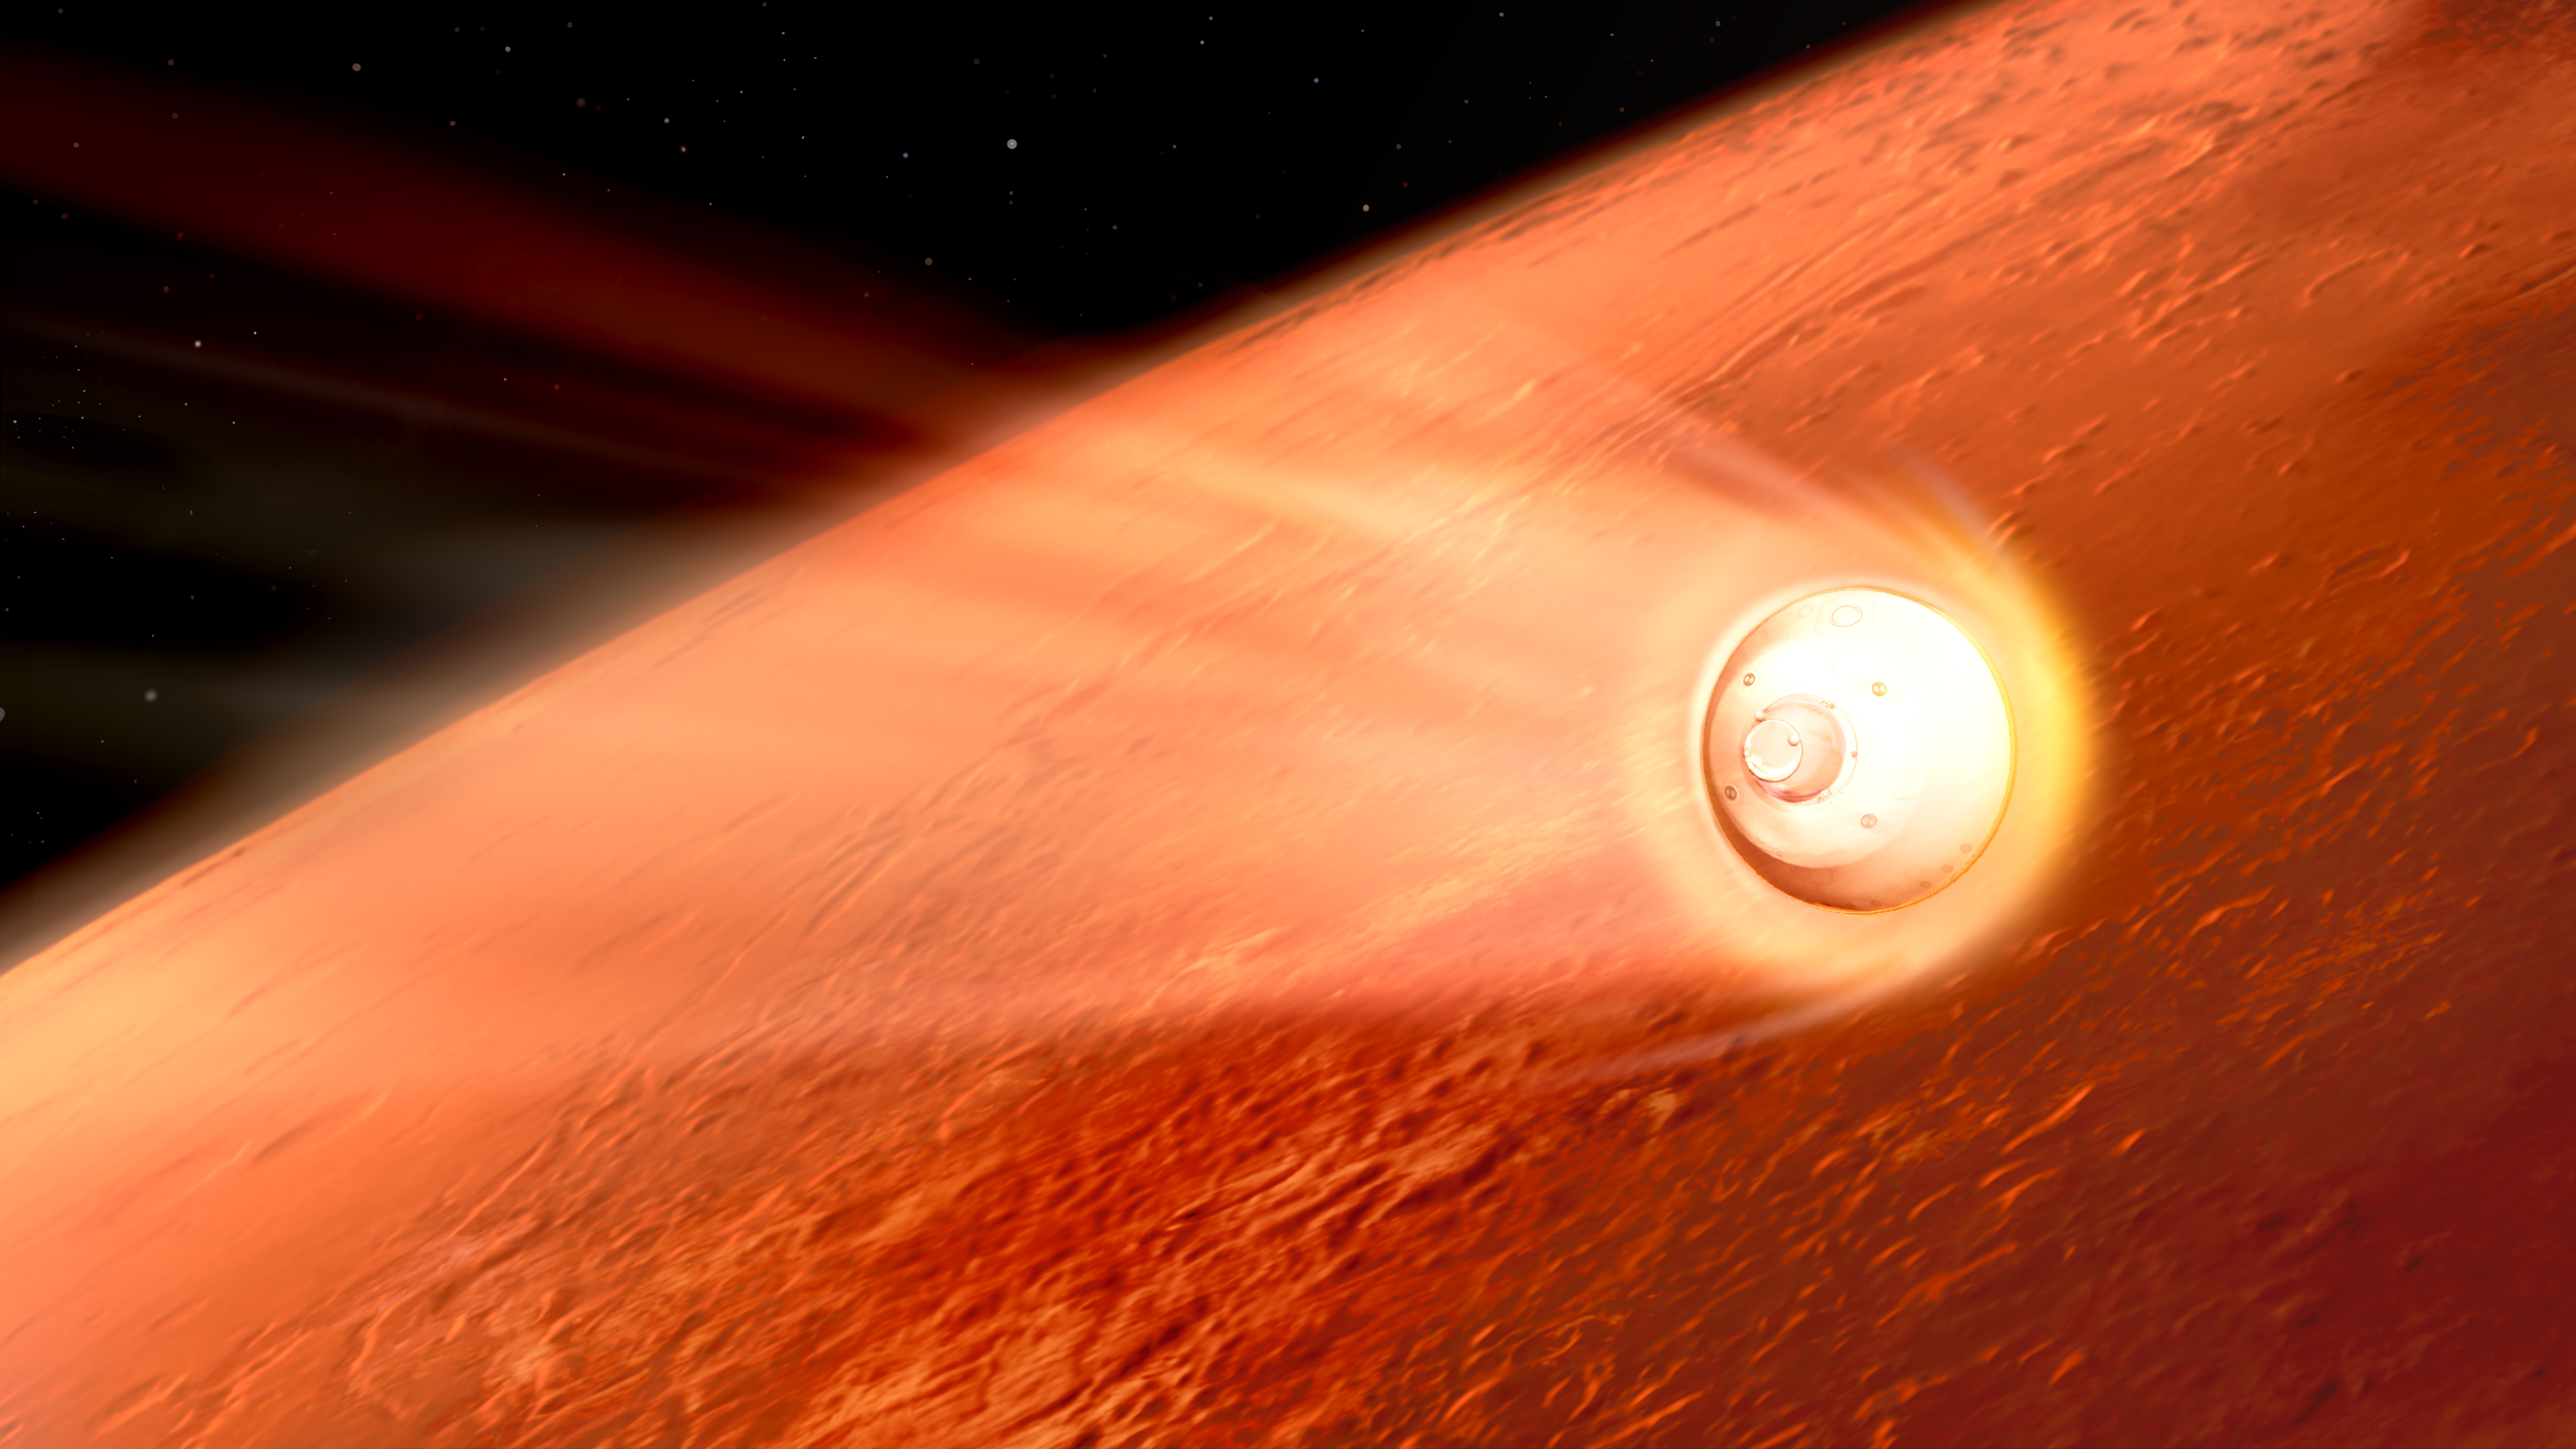

Perseverance Rover Decelerates in the Martian Atmosphere (Illustration)

In this illustration of its descent to Mars, the spacecraft containing NASA’s Perseverance rover slows down using the drag generated by its motion in the Martian atmosphere. Hundreds of critical events must execute perfectly and exactly on time for the rover to land on Mars safely on Feb. 18, 2021.

Entry, Descent, and Landing, or “EDL,” begins when the spacecraft reaches the top of the Martian atmosphere, traveling nearly 12,500 mph (20,000 kph).

The cruise stage separates about 10 minutes before entering into the atmosphere, leaving the aeroshell, which encloses the rover and descent stage, to make the trip to the surface. The vehicle fires small thrusters on the backshell to reorient itself and make sure the heat shield is facing forward as it plunges into the atmosphere. As it descends through the atmosphere, the spacecraft fires these thrusters on its backshell to guide itself. The spacecraft uses the Martian atmosphere to brake, causing it to heat up dramatically. Peak heating occurs about 80 seconds after atmospheric entry, when the temperature at the external surface of the heat shield reaches about 2,370 degrees Fahrenheit (about 1,300 degrees Celsius). The rover is safe in the aeroshell, and reaches only about room temperature. Peak deceleration occurs about 10 seconds later (~90 seconds after atmospheric entry). The heat shield slows the spacecraft to under 1,000 mph (1,600 kph).

NASA’s Jet Propulsion Laboratory in Southern California built and will manage operations of the Mars 2020 Perseverance rover for NASA.

Credit: NASA/JPL-Caltech